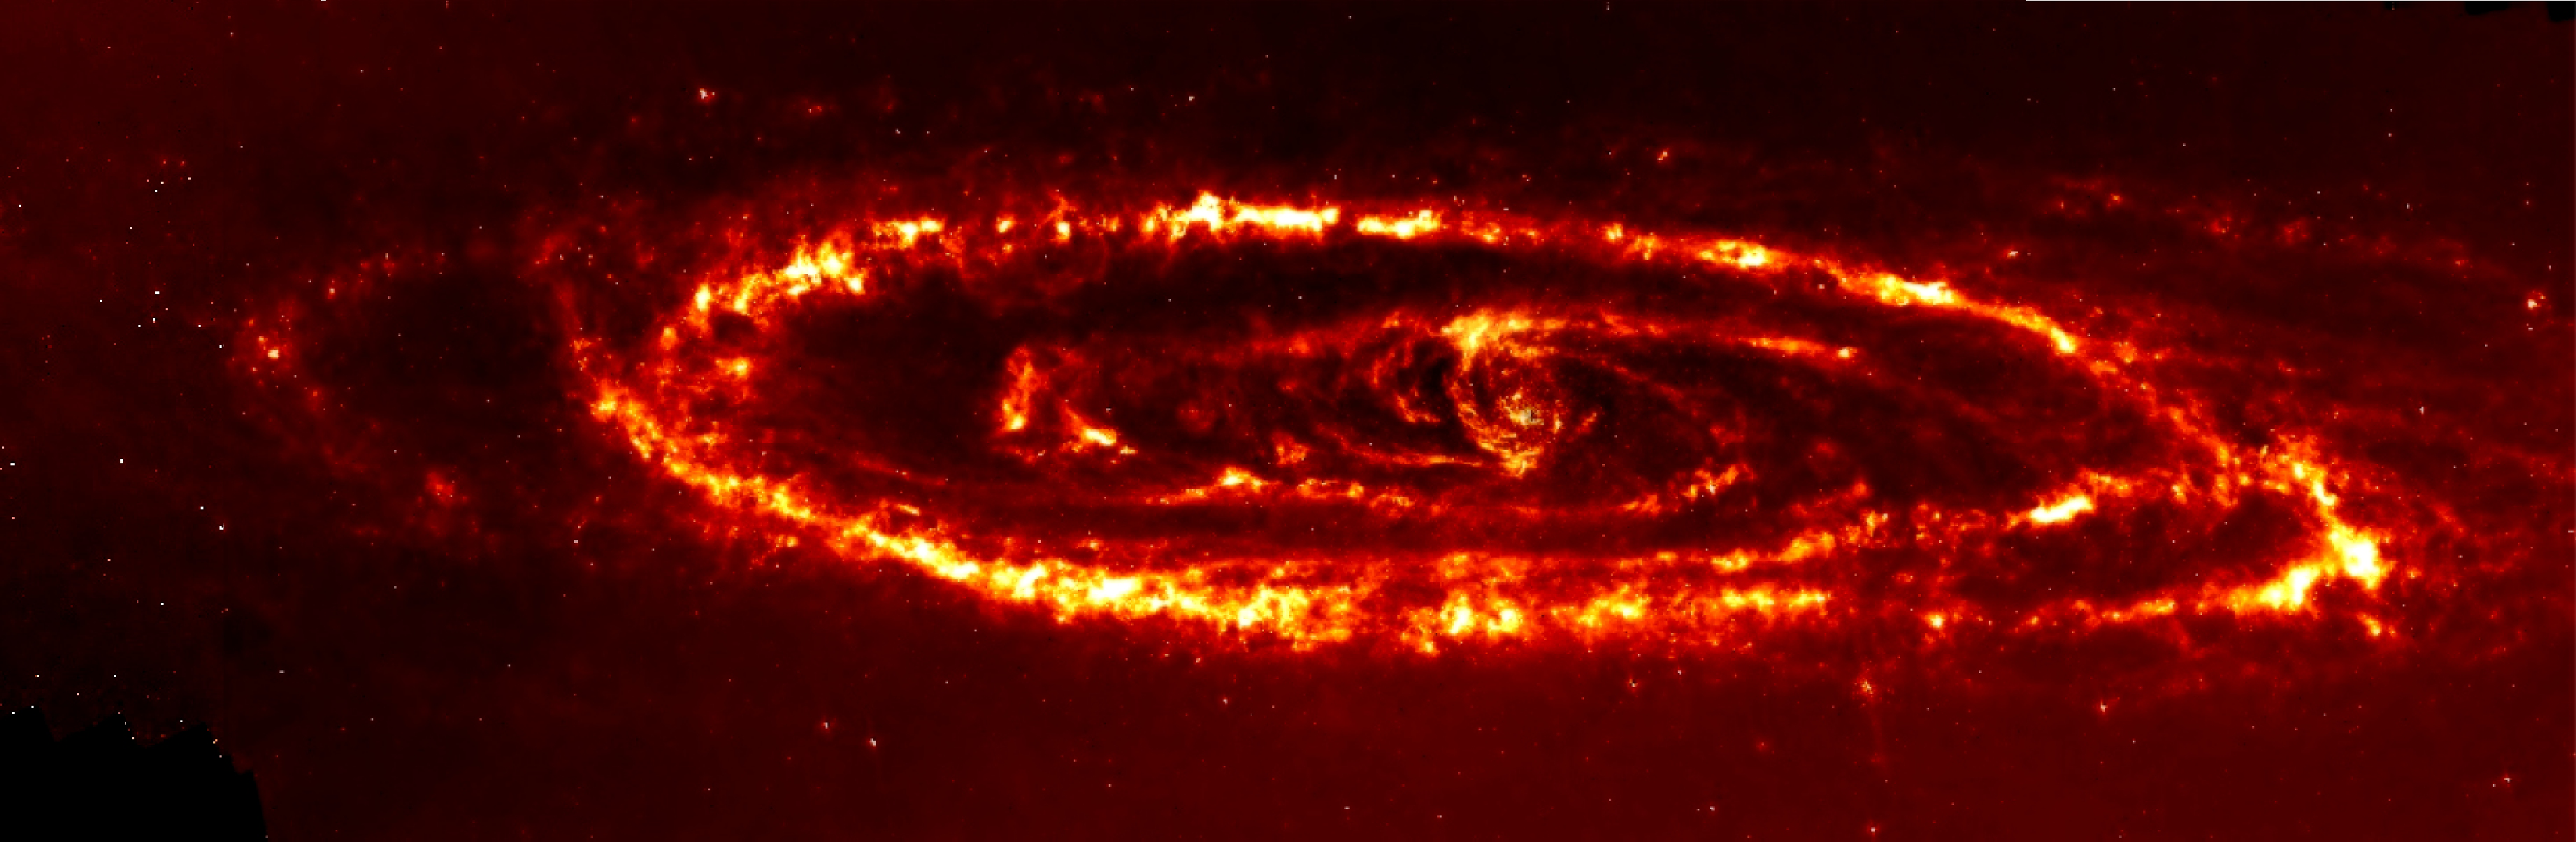

Spitzer View of Andromeda Galaxy

Astronomers have new evidence that the Andromeda spiral galaxy was involved in a violent head-on collision with the neighboring dwarf galaxy Messier 32 (M32) more than 200 million years ago. Infrared photographs taken with NASA's Spitzer Space Telescope revealed a never-before-seen dust ring deep within the Andromeda galaxy. When combined with a previously observed outer ring, the presence of both dust rings suggests that M32 plunged through the disk of Andromeda along Andromeda's polar axis approximately 210 million years ago.

This image was obtained by the Infrared Array Camera (IRAC) at a wavelength of 8.0 microns.

Credit: NASA/JPL-Caltech/D. Block (Anglo American Cosmic Dust Lab, SA)